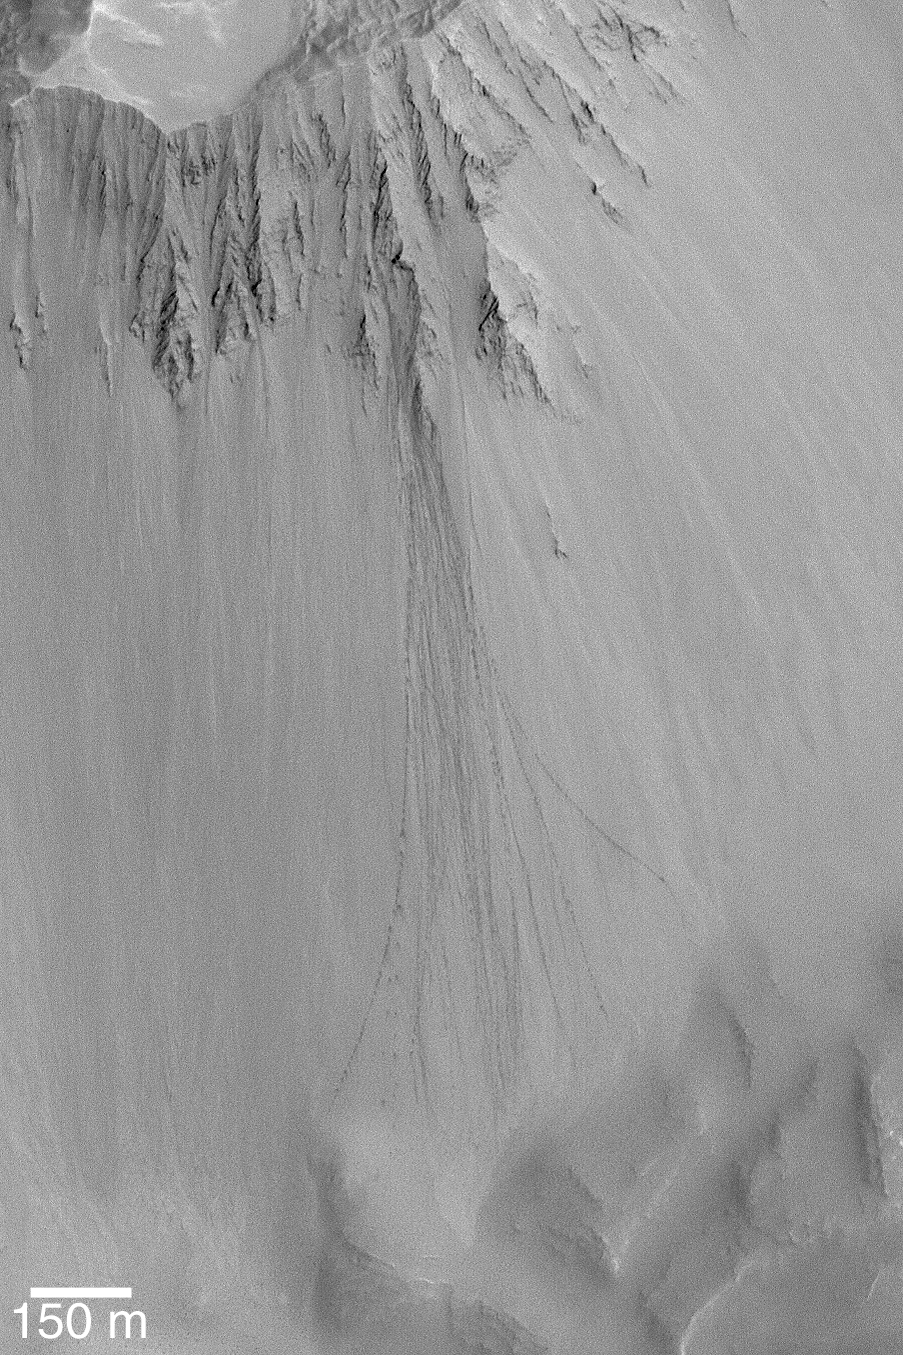

Boulder Tracks

27 February 2004
On some fine-grained martian slopes, rolling boulders make tracks. This Mars Global Surveyor (MGS) Mars Orbiter Camera (MOC) image shows an example of boulder tracks on a crater wall near 35.8°S, 158.5°W. Sunlight illuminates the scene from the upper right; the 150 m scale bar is also about 492 feet long.

Credit: NASA/JPL/Malin Space Science Systems